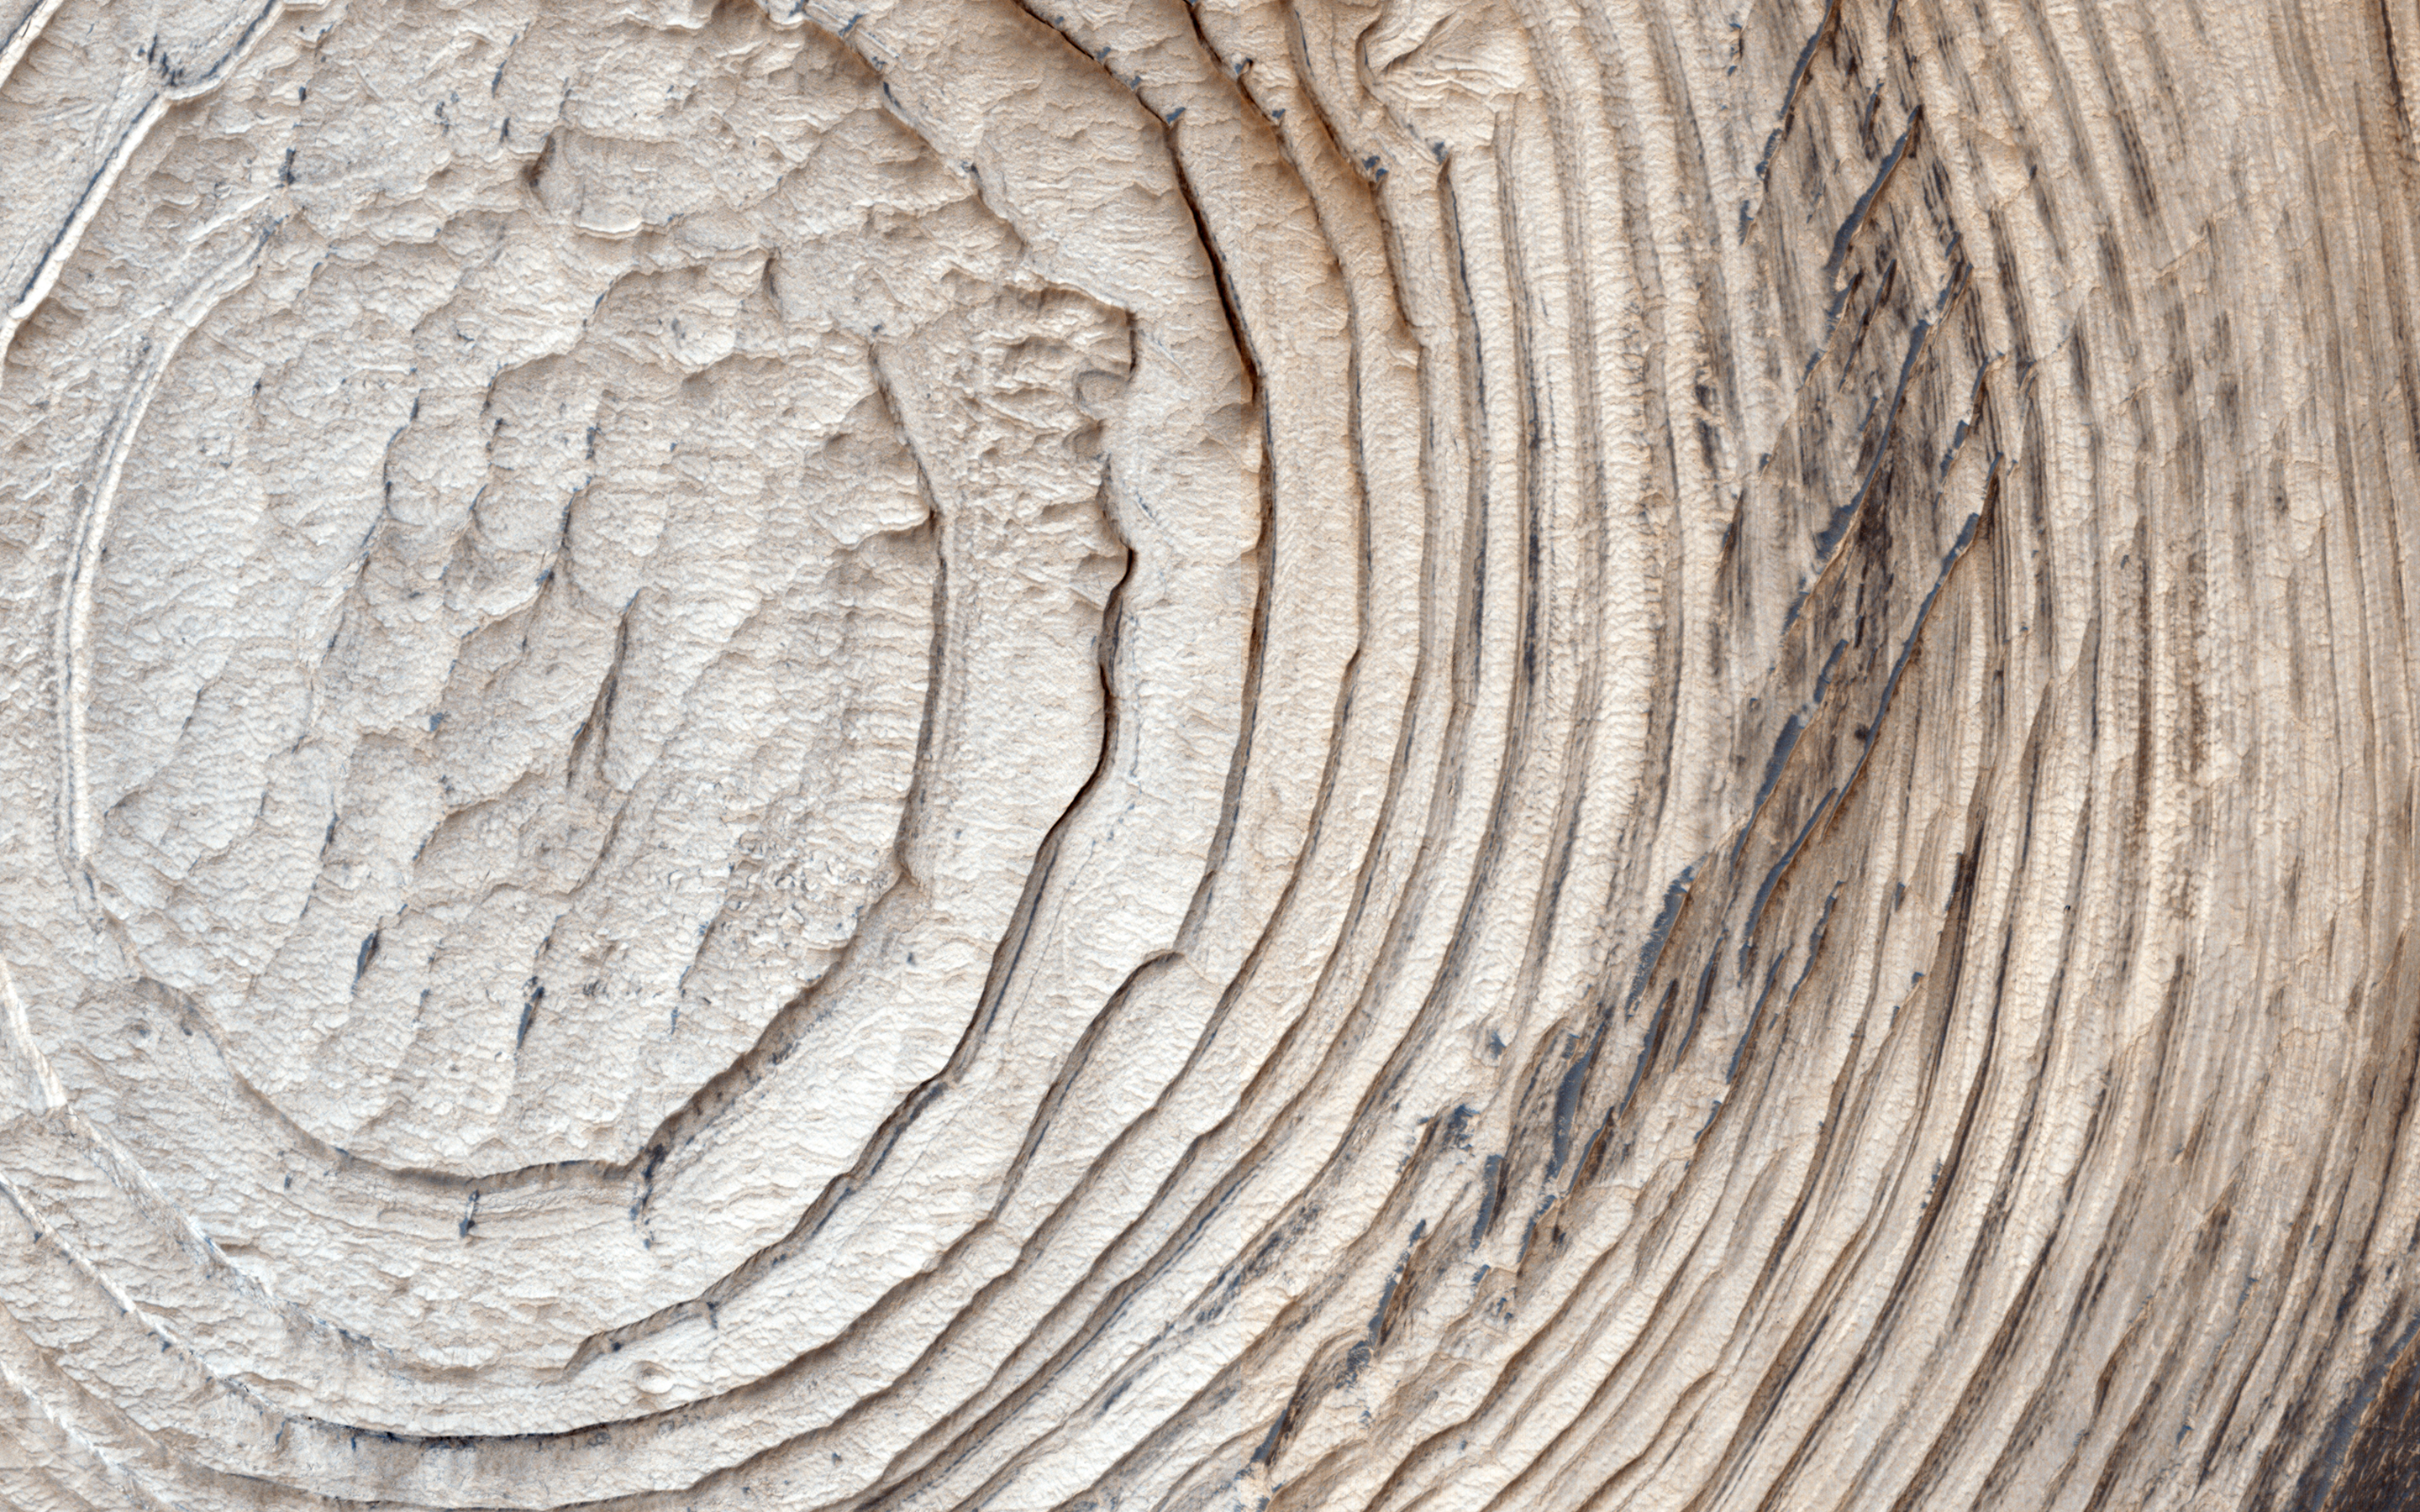

Layers, Bedrock Ridges, and Dark Sand in Schiaparelli Crater

Like any diverse group of explorers, scientists on the HiRISE team and the general public who submit target suggestions have different goals and interests for the Mars images they hope to get. More often than not, an image intended for one particular science investigation ends up having many other applications, answering and raising new questions.

This image was targeted to look at potential changes in the distribution of dark sand compared to earlier pictures (PSP_005897_1790 three Mars years ago and ESP_016406_1790/ESP_017118_1790, approximately 1.5 Mars years ago). In a preliminary investigation, no such changes have been found, although we will keep looking.

Originally, this area — a crater within the larger Schiaparelli Crater — was targeted to investigate the circumferential layers that fill the crater, evidence for possible past deposition from airfall dust or even water. In this image, we note something that becomes apparent if we zoom in to many of the areas containing dark sand. Here, the sand is on top of periodic bedrock edges oriented semi-radially from the crater and approximately perpendicular to the layers. How did these ridges form, and what is the relationship to the sand?

The ridge origin is a mystery, but the sand may simply be nucleating on the ridges. This suggests that some apparent large ripples on Mars are sand nucleation sites on pre-existing topography. The extent of such ridges, and their relationship to sand elsewhere on the planet, can be further understood with future HiRISE images in other areas.

HiRISE is one of six instruments on NASA’s Mars Reconnaissance Orbiter. The University of Arizona, Tucson, operates the orbiter’s HiRISE camera, which was built by Ball Aerospace & Technologies Corp., Boulder, Colo. NASA’s Jet Propulsion Laboratory, a division of the California Institute of Technology in Pasadena, manages the Mars Reconnaissance Orbiter Project for the NASA Science Mission Directorate, Washington.

Credit: NASA/JPL-Caltech/Univ. of Arizona